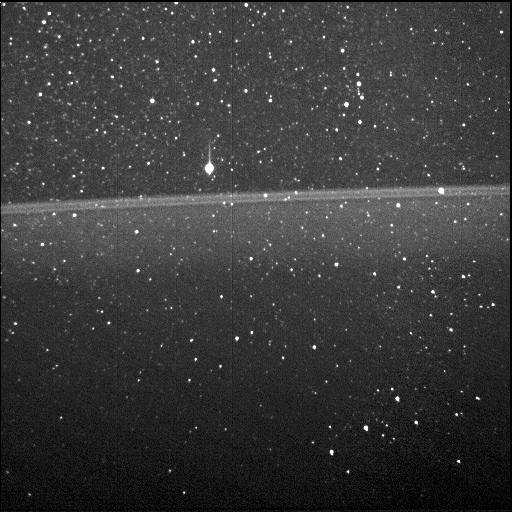

Jupiter Ring, With Orion

Annotated Version

As NASA’s Juno spacecraft flew through the narrow gap between Jupiter’s radiation belts and the planet during its first science flyby, Perijove 1, on August 27, 2016, the Stellar Reference Unit (SRU-1) star camera collected the first image of Jupiter’s ring taken from the inside looking out. The bright bands in the center of the image are the main ring of Jupiter’s ring system.

While taking the ring image, the SRU was viewing the constellation Orion. The bright star above the main ring is Betelgeuse, and Orion’s belt can be seen in the lower right. Juno’s Radiation Monitoring Investigation actively retrieves and analyzes the noise signatures from penetrating radiation in the images of the spacecraft’s star cameras and science instruments at Jupiter.

NASA’s Jet Propulsion Laboratory manages the Juno mission for the principal investigator, Scott Bolton, of Southwest Research Institute in San Antonio. Juno is part of NASA’s New Frontiers Program, which is managed at NASA’s Marshall Space Flight Center in Huntsville, Alabama, for NASA’s Science Mission Directorate. Lockheed Martin Space Systems, Denver, built the spacecraft. Caltech in Pasadena, California, manages JPL for NASA.

Credit: NASA/JPL-Caltech/SwRI